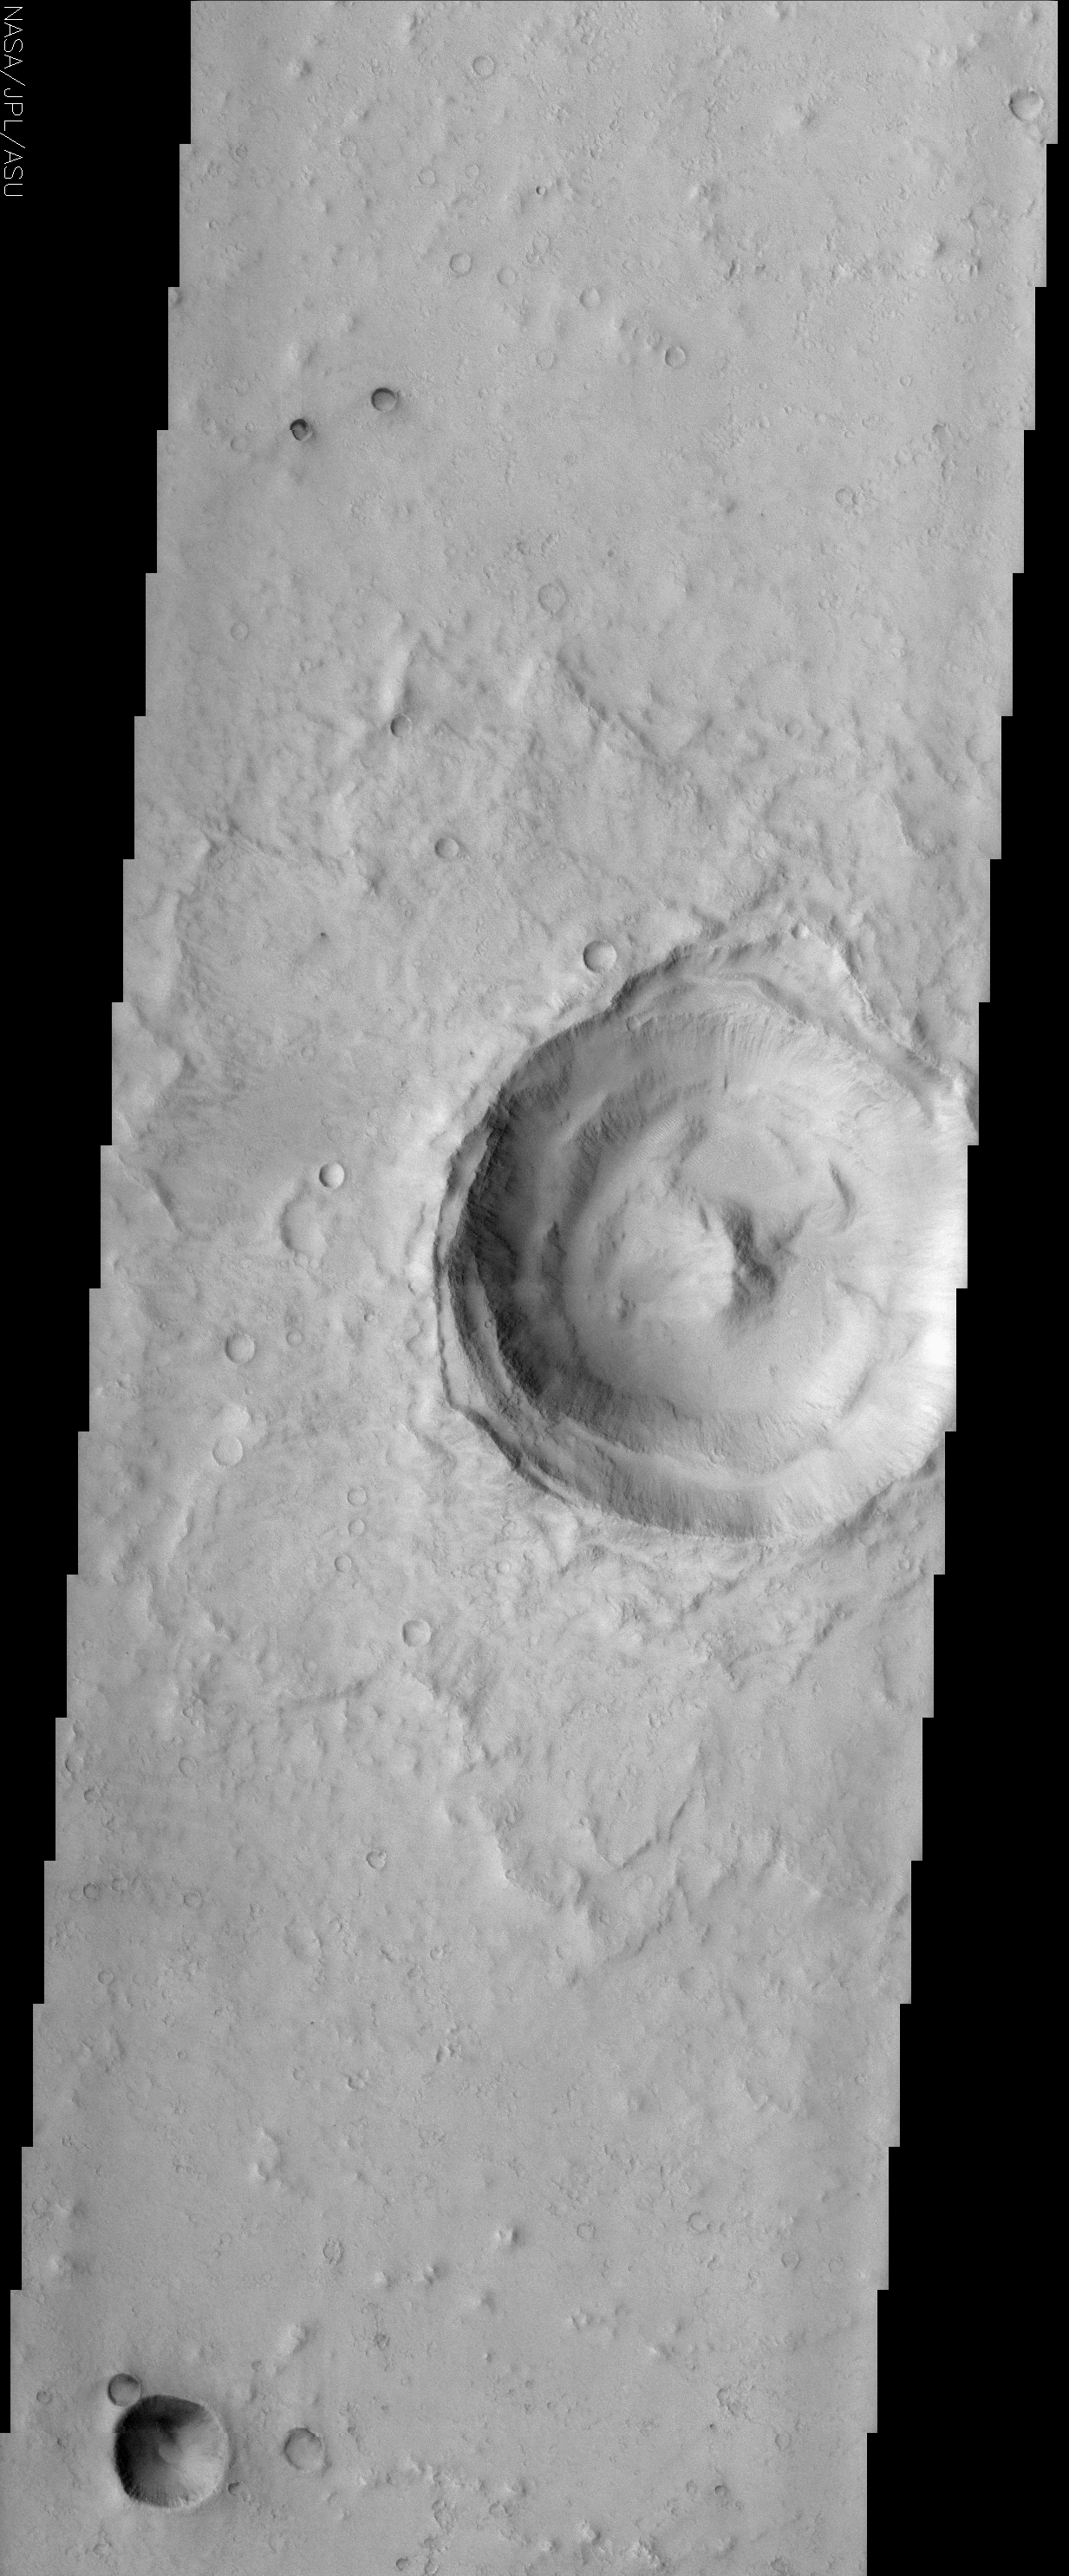

Impact Crater with Peak

(Released 14 June 2002)

The Science
This THEMIS visible image shows a classic example of a martian impact crater with a central peak. Central peaks are common in large, fresh craters on both Mars and the Moon. This peak formed during the extremely high-energy impact cratering event. In many martian craters the central peak has been either eroded or buried by later sedimentary processes, so the presence of a peak in this crater indicates that the crater is relatively young and has experienced little degradation. Observations of large craters on the Earth and the Moon, as well as computer modeling of the impact process, show that the central peak contains material brought from deep beneath the surface. The material exposed in these peaks will provide an excellent opportunity to study the composition of the martian interior using THEMIS multi-spectral infrared observations. The ejecta material around the crater can is well preserved, again indicating relatively little modification of this landform since its initial creation. The inner walls of this approximately 18 km diameter crater show complex slumping that likely occurred during the impact event. Since that time there has been some downslope movement of material to form the small chutes and gullies that can be seen on the inner crater wall. Small (50-100 m) mega-ripples composed of mobile material can be seen on the floor of the crater. Much of this material may have come from the walls of the crater itself, or may have been blown into the crater by the wind.

The Story

When a meteor smacked into the surface of Mars with extremely high energy, pow! Not only did it punch an 11-mile-wide crater in the smoother terrain, it created a central peak in the middle of the crater. This peak forms kind of on the “rebound.” You can see this same effect if you drop a single drop of milk into a glass of milk. With craters, in the heat and fury of the impact, some of the land material can even liquefy.

Central peaks like the one above are common in large, fresh craters on both Mars and the Moon. In many older Martian craters, however, the central peak has either been eroded or was buried by later deposits of sand, dust, and “dirt” on the terrain. With the pronounced, non-eroded peak in this crater, you can tell that it hasn’t been around for a long time. Its youth is also apparent because of the ejected material around the crater that spreads out from it in an almost flame-or petal-like pattern with little evidence of erosion.

Observations of large craters on the Earth and the Moon, as well as computer modeling of the impact process, show that central peaks contain material brought from deep beneath the surface. The material exposed in these peaks will provide an excellent opportunity to study what the interior of Mars is made of. In addition to providing images of Mars like the one above, the THEMIS camera system has the capability to analyze the mineral composition of the surface. That means it will be able to look at this area and “see” both the composition of the top surface, as well as the exposed interior that is uplifted in the central peak. Stay tuned for more news later from this crater!

Until then, take a closer look at the walls of this crater. Particularly on the western side, you can see how whole portions of the wall have slid or “slumped” downward, probably sometime during the impact event. Since then, smaller amounts of material have slid downslope as well, forming small chutes and gullies that streak down the inner crater wall.

On the floor of the crater, you can also see small, mobile mega-ripples that extend up to a football field in length. (Look for the tiny, bright, white ripples especially to the north of the crater floor.) These ripples were probably created from material coming down from the wall of the crater or alternatively from dust and “dirt” that was blown into the crater by the wind.

Credit: NASA/JPL/Arizona State University